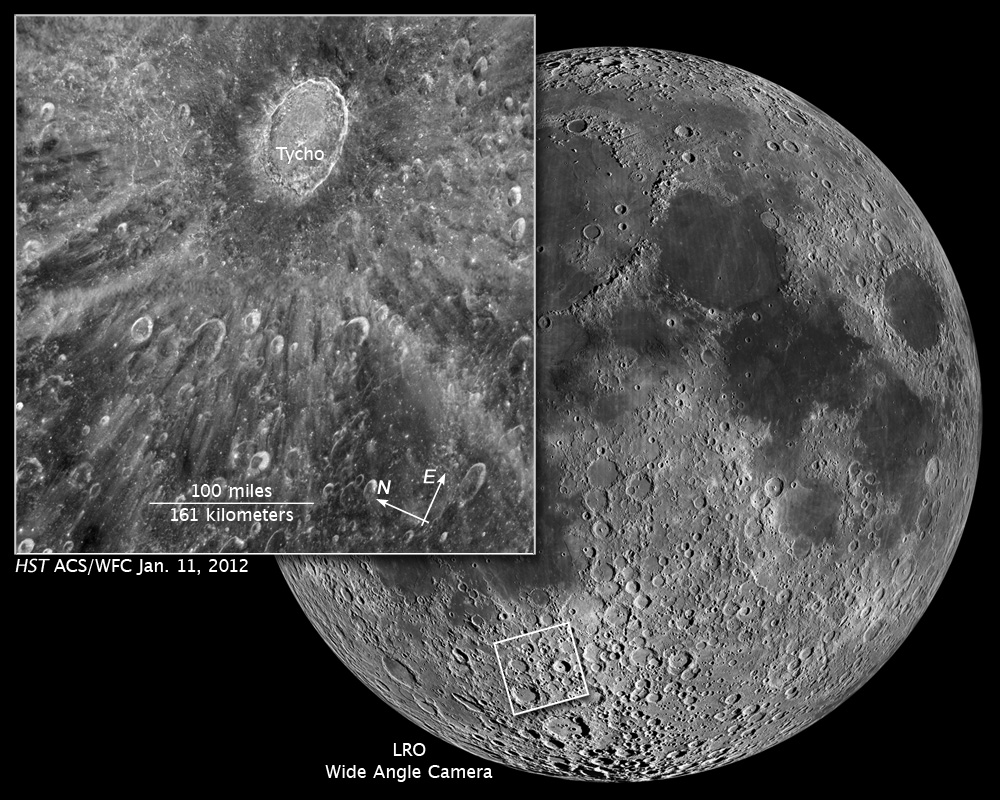

Compass and Scale Image of Crater Tycho

Object Name: Moon, Tycho
Object Description: Crater on Earth's Moon
Instrument: HST/ACS/WFC
Filters: F502N ([O III])
Exposure Time: 0.5 seconds

This is a black and white (grayscale) image from a single exposure acquired by the ACS instrument on HST. Gaps in the HST data have been filled using an image at similar lunar phase from the Consolidated Lunar Atlas. (https://www.lpi.usra.edu/resources/cla/maps/part_ii)

Credit: NASA, ESA, and Z. Levay (STScI)